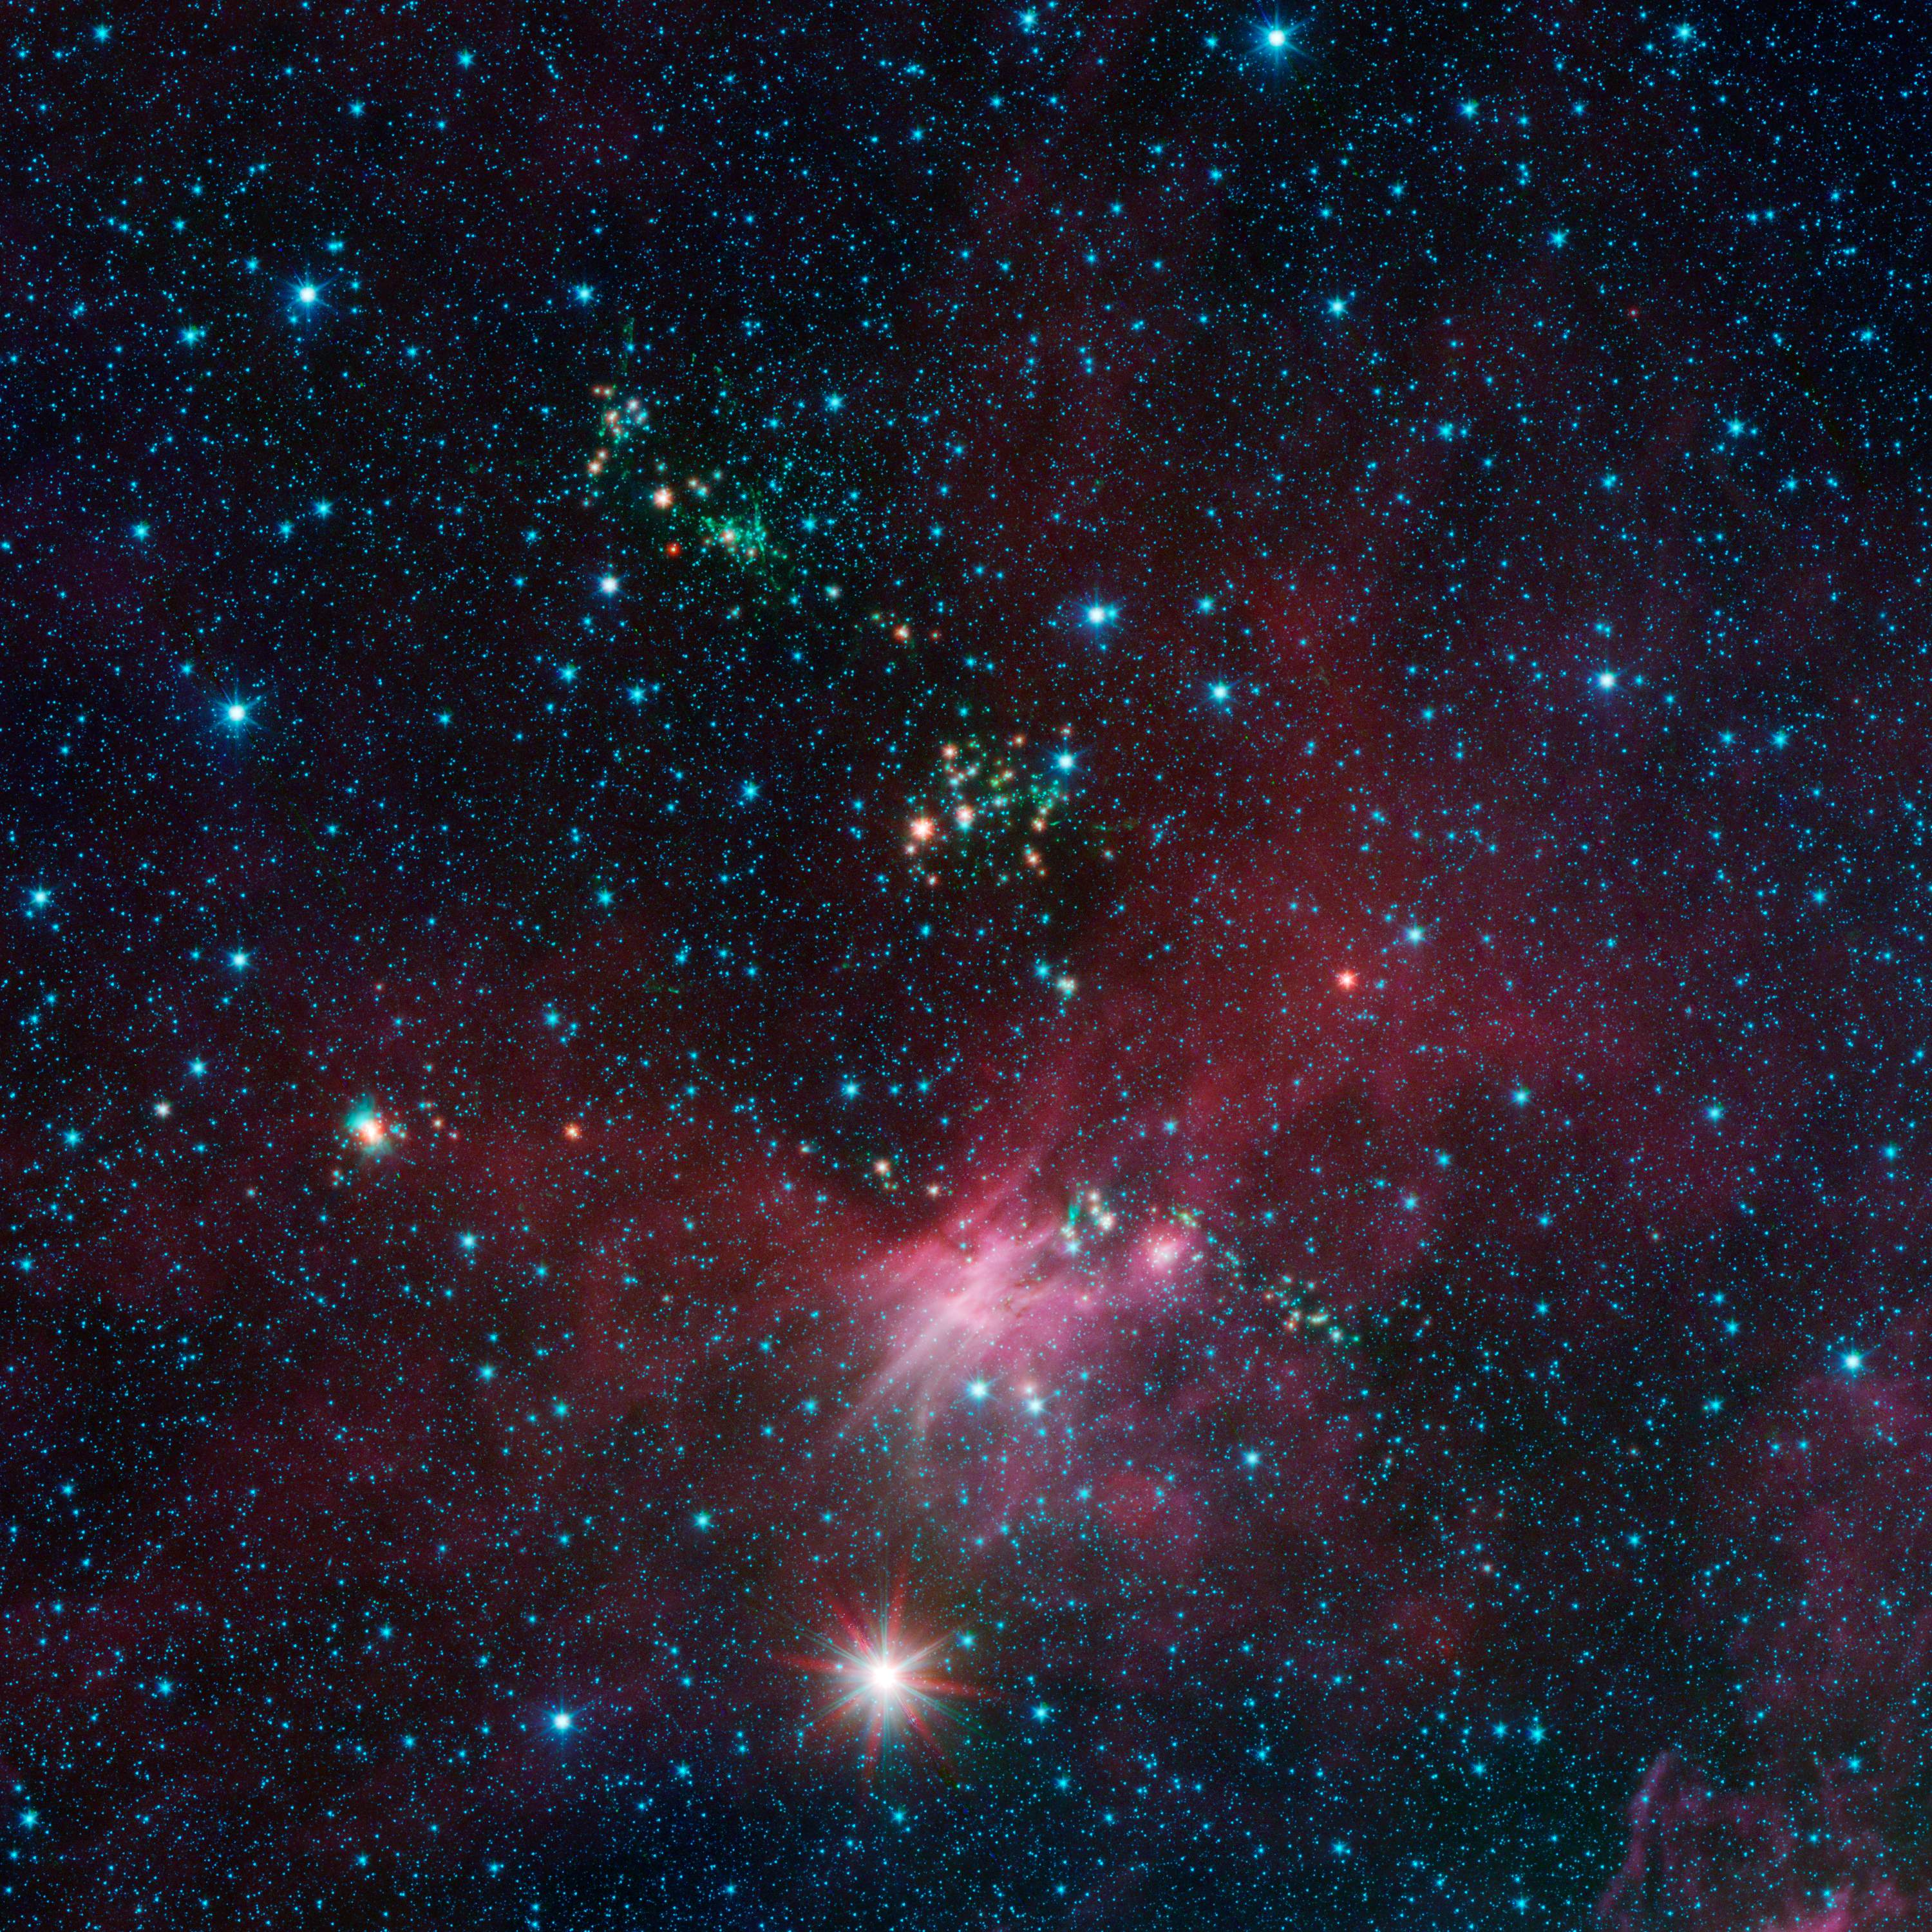

Stars Shoot Jets in Cosmic Playground

Dozens of newborn stars sprouting jets from their dusty cocoons have been spotted in images from NASA's Spitzer Space Telescope. In this view showing a portion of sky near Canis Major, infrared data from Spitzer are green and blue, while longer-wavelength infrared light from NASA's Wide-field Infrared Survey Explorer (WISE) are red.

The jets appear in green, while young stars are a yellow-orange hue. Some of the jets can be seen as streaks, while others appear as blobs because only portions of the jet can be seen. In some cases, the stars producing jets can't be seen while their jets can. Those stars are so embedded in their dusty cocoon that they are too faint to be seen at Spitzer's wavelengths.

This is a lesser-known region of star formation, located near the outer edge of our Milky Way galaxy. Spitzer is showing that even these more sparse regions of the galaxy are aglow with stellar youth.

The pink hues are from organic star-forming molecules called polycyclic aromatic hydrocarbons. Stars in the pink regions are a bit older than the rambunctious ones spewing jets, but still relatively young in cosmic terms.

In this image, Spitzer's 3.6- and 4.5-micron data are blue and green, respectively, while WISE's 12-micron data are red. The Spitzer data were taken as part of the mission's Galactic Legacy Infrared Mid-Plane Survey Extraordinaire 360, or Glimpse 360 project, which is pointing the Spitzer Space telescope away from the galactic center to complete a full 360-degree scan of the Milky Way plane.

WISE all-sky observations are boosting Spitzer's imaging capabilities by providing the longer-wavelength infrared coverage the mission lost when it ran out of coolant, as planned, in 2009.

Credit: NASA/JPL-Caltech/University of Wisconsin